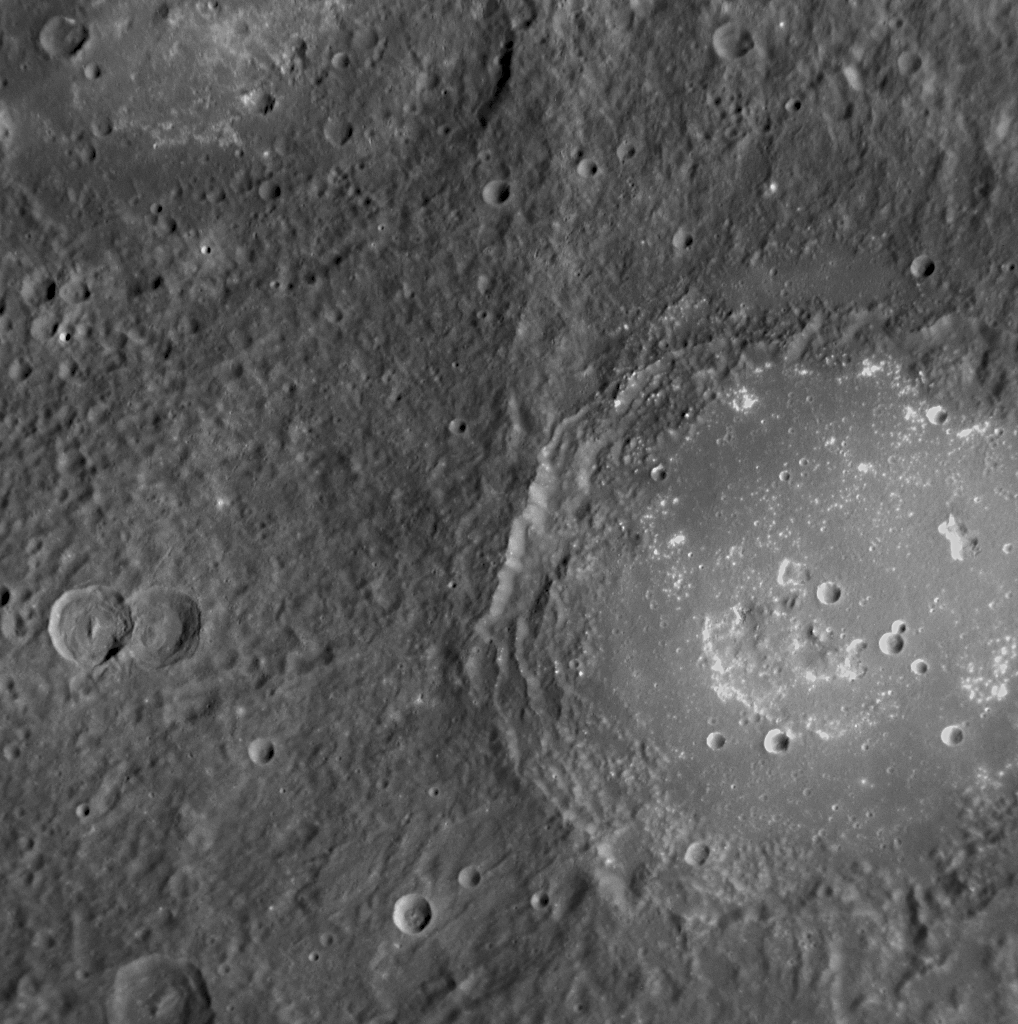

Lermontov’s Turbulent History

Lermontov crater was first observed by Mariner 10 and seen more recently by MESSENGER during its second flyby of Mercury. The crater floor is somewhat brighter than the exterior surface and is smooth with several irregularly shaped depressions. Such features, similar to those found on the floor of Praxiteles (PIA12040), may be evidence of past explosive volcanic activity on the crater floor. Lermontov appears reddish in enhanced-color views (PIA11411), suggesting that it has a different composition from the surrounding surface. Lermontov is named for Mikhail Yurevich Lermontov, a nineteenth-century Russian poet and painter who died from a gunshot suffered in a duel.

Date Acquired: October 6, 2008
Image Mission Elapsed Time (MET): 131771953
Instrument: Narrow Angle Camera (NAC) of the Mercury Dual Imaging System (MDIS)
Resolution: 250 meters/pixel (0.16 miles/pixel)
Scale: Lermontov’s diameter is 152 kilometers (94 miles)
Spacecraft Altitude: 10,000 kilometers (6,200 miles)

These images are from MESSENGER, a NASA Discovery mission to conduct the first orbital study of the innermost planet, Mercury. For information regarding the use of images, see the MESSENGER image use policy.

Credit: NASA/Johns Hopkins University Applied Physics Laboratory/Carnegie Institution of Washington